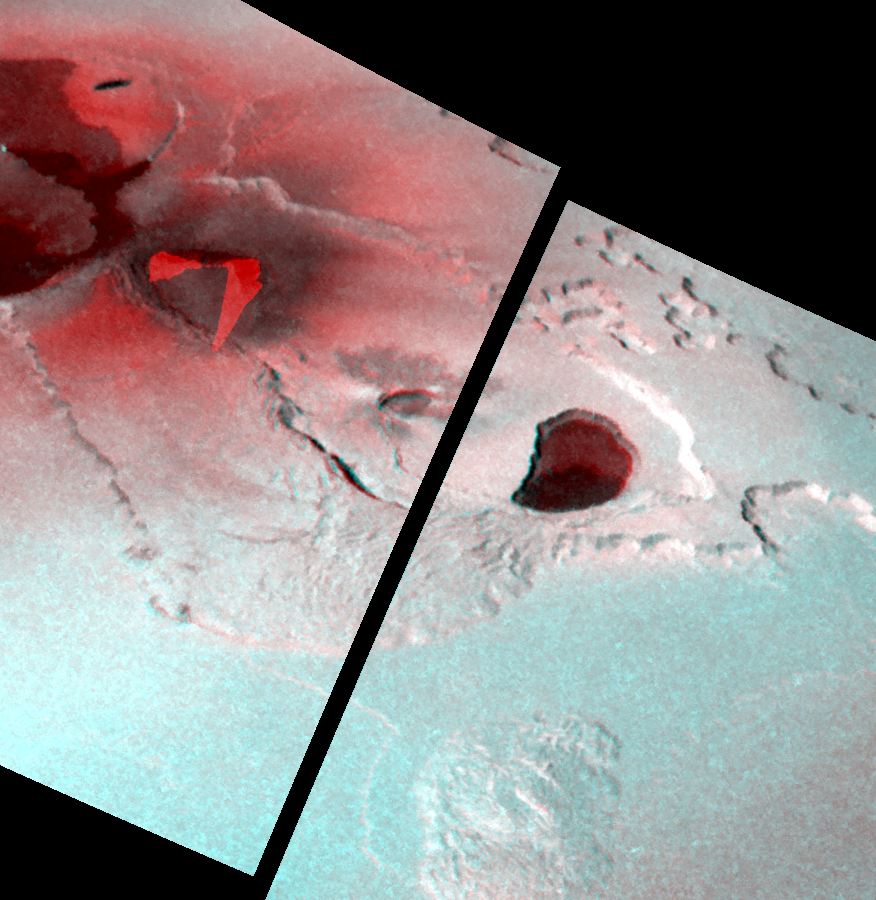

Stereo Image of Tvashtar Catena, Io

This stereo image illustrates the topography of the Tvashtar Catena region on Jupiter’s moon Io. It was created by combining two different views of Tvashtar taken by NASA’s Galileo spacecraft on November 25, 1999 (shown in red) and February 22, 2000 (shown in blue).

A raised plateau surrounds the volcanic depression, or caldera, in the center of the image. To the northeast of the main caldera, the plateau’s inner and outer margins are scalloped, which may indicate that a process called sapping is eroding them. Sapping occurs when fluid escapes from the base of a cliff, causing the material above it to collapse. Smaller calderas have formed in the floor of the main caldera. This nesting of calderas is also observed on Earth, at Kilauea in Hawaii. (The two bright red regions toward the upper left of this image, which are roughly triangular in shape, are the areas where the earlier image was overexposed by the brightness of hot lava fountains).

Galileo scientists are in the process of generating topographic maps from these images. Such maps will reveal the heights and slopes of different landforms in this region, which will help scientists determine the strength and other properties, of Io’s surface materials. They will also be useful in understanding the processes of uplift and erosion on Io.

The picture is centered at 59 degrees north latitude and 121 degrees west longitude. North is to the top of the picture and the Sun illuminates the surface from the lower left. The observations used to make the stereo image were made at ranges of 18,000 and 34,500 kilometers (11,400 and 21,600 miles) from Io. The resolution of the stereo image is about 320 meters (350 yards) per picture element.

The Jet Propulsion Laboratory, Pasadena, CA manages the Galileo mission for NASA’s Office of Space Science, Washington, DC. JPL is a division of the California Institute of Technology, Pasadena, CA.

Credit: NASA/JPL/University of Arizona